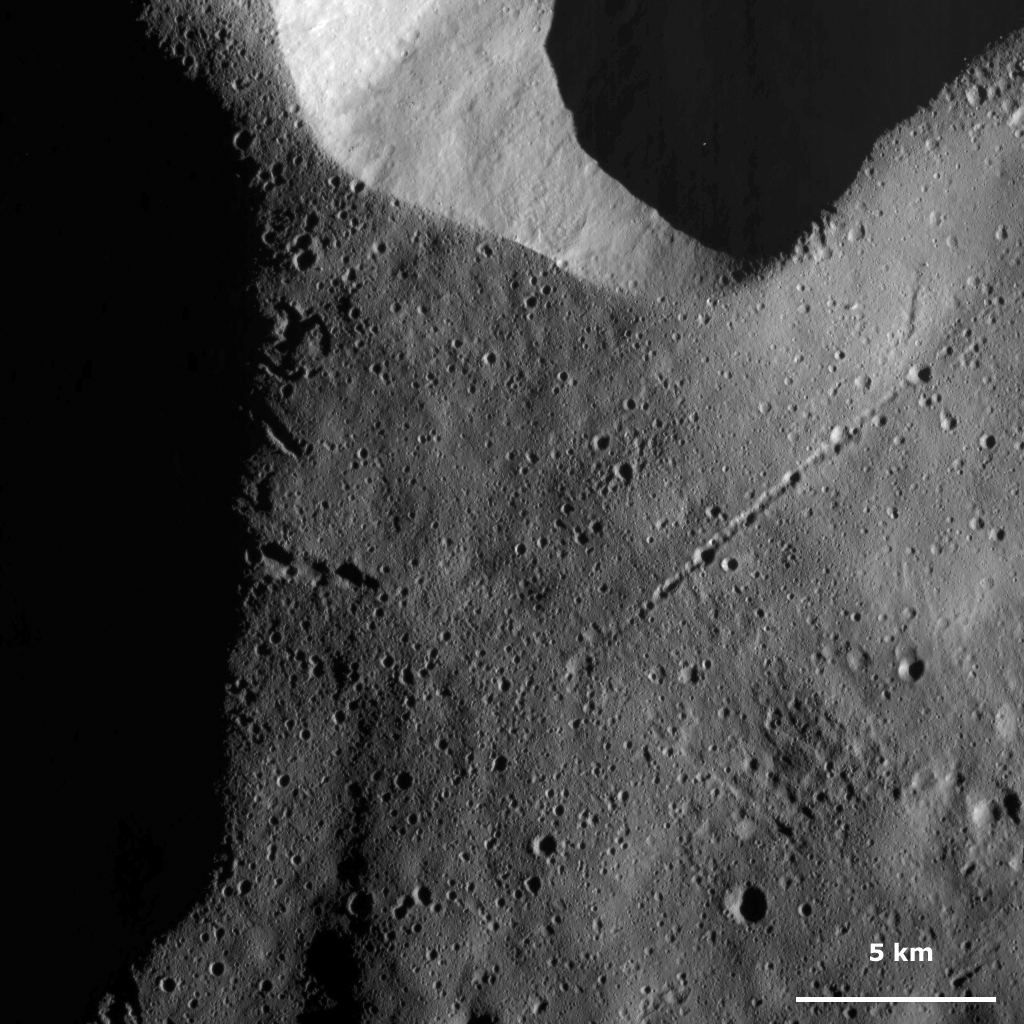

Chain of Craters

This Dawn Framing Camera (FC) image of Vesta shows a long chain of craters in the right part of the image. This crater chain appears to extend for roughly 10 kilometers (6 miles) and is less than 1 kilometer (0.6 mile) in width. It is made up of several small craters: some are distinct from one another and others appear to partly merge together. This chain of craters was possibly formed by debris ejected from a larger crater scouring the surface of Vesta. It is unlikely that the large crater in the top of the image is the crater from which the debris originated. This because the chain of craters is not aligned roughly perpendicular to the rim of this crater, which is how they would be expected to be aligned if they originated from this crater.

This image is located in Vesta’s Caparronia quadrangle, in Vesta’s northern hemisphere. NASA’s Dawn spacecraft obtained this image with its framing camera on March 16, 2012. This image was taken through the camera’s clear filter. The distance to the surface of Vesta is 272 kilometers (169 miles) and the image has a resolution of about 25 meters (82 feet) per pixel. This image was acquired during the LAMO (low-altitude mapping orbit) phase of the mission.

The Dawn mission to Vesta and Ceres is managed by NASA’s Jet Propulsion Laboratory, a division of the California Institute of Technology in Pasadena, for NASA’s Science Mission Directorate, Washington D.C. UCLA is responsible for overall Dawn mission science. The Dawn framing cameras have been developed and built under the leadership of the Max Planck Institute for Solar System Research, Katlenburg-Lindau, Germany, with significant contributions by DLR German Aerospace Center, Institute of Planetary Research, Berlin, and in coordination with the Institute of Computer and Communication Network Engineering, Braunschweig. The Framing Camera project is funded by the Max Planck Society, DLR, and NASA/JPL.

Credit: NASA/JPL-Caltech/UCLA/MPS/DLR/IDA